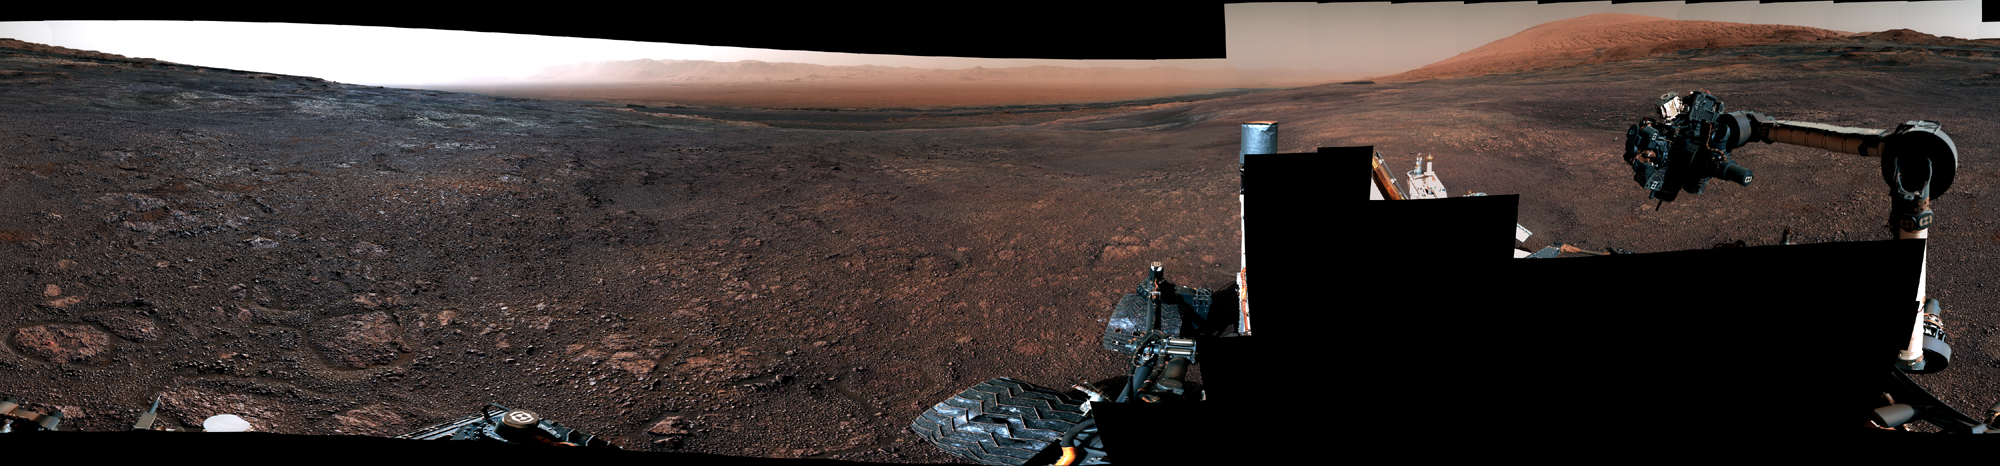

Curiosity’s 360 Panorama of Rock Hall

Photojournal Note: Also available is the original source, full resolution PNG file, PIA23042_full.png (29163 x 6791 pixels). This file may be too large to view from a browser; it can be downloaded onto your desktop by right-clicking on the previous link and viewed with image viewing software.

This panorama was taken on Dec. 19, 2018, (Sol 2265) by the Mast Camera (Mastcam) on NASA’s Curiosity Mars rover. The rover’s last drill location on Vera Rubin Ridge is visible, as well as the clay region it will spend the next year exploring.

The scene combines 122 images taken with Mastcam’s left-eye camera. It is presented with a color adjustment that approximates white balancing to resemble how the rocks and sand would appear under daytime lighting conditions on Earth.

Malin Space Science Systems in San Diego built and operates the Mastcam. NASA’s Jet Propulsion Laboratory, a division of the Caltech in Pasadena, California, manages the Mars Science Laboratory Project for NASA’s Science Mission Directorate in Washington. JPL designed and built the project’s Curiosity rover.

Credit: NASA/JPL-Caltech